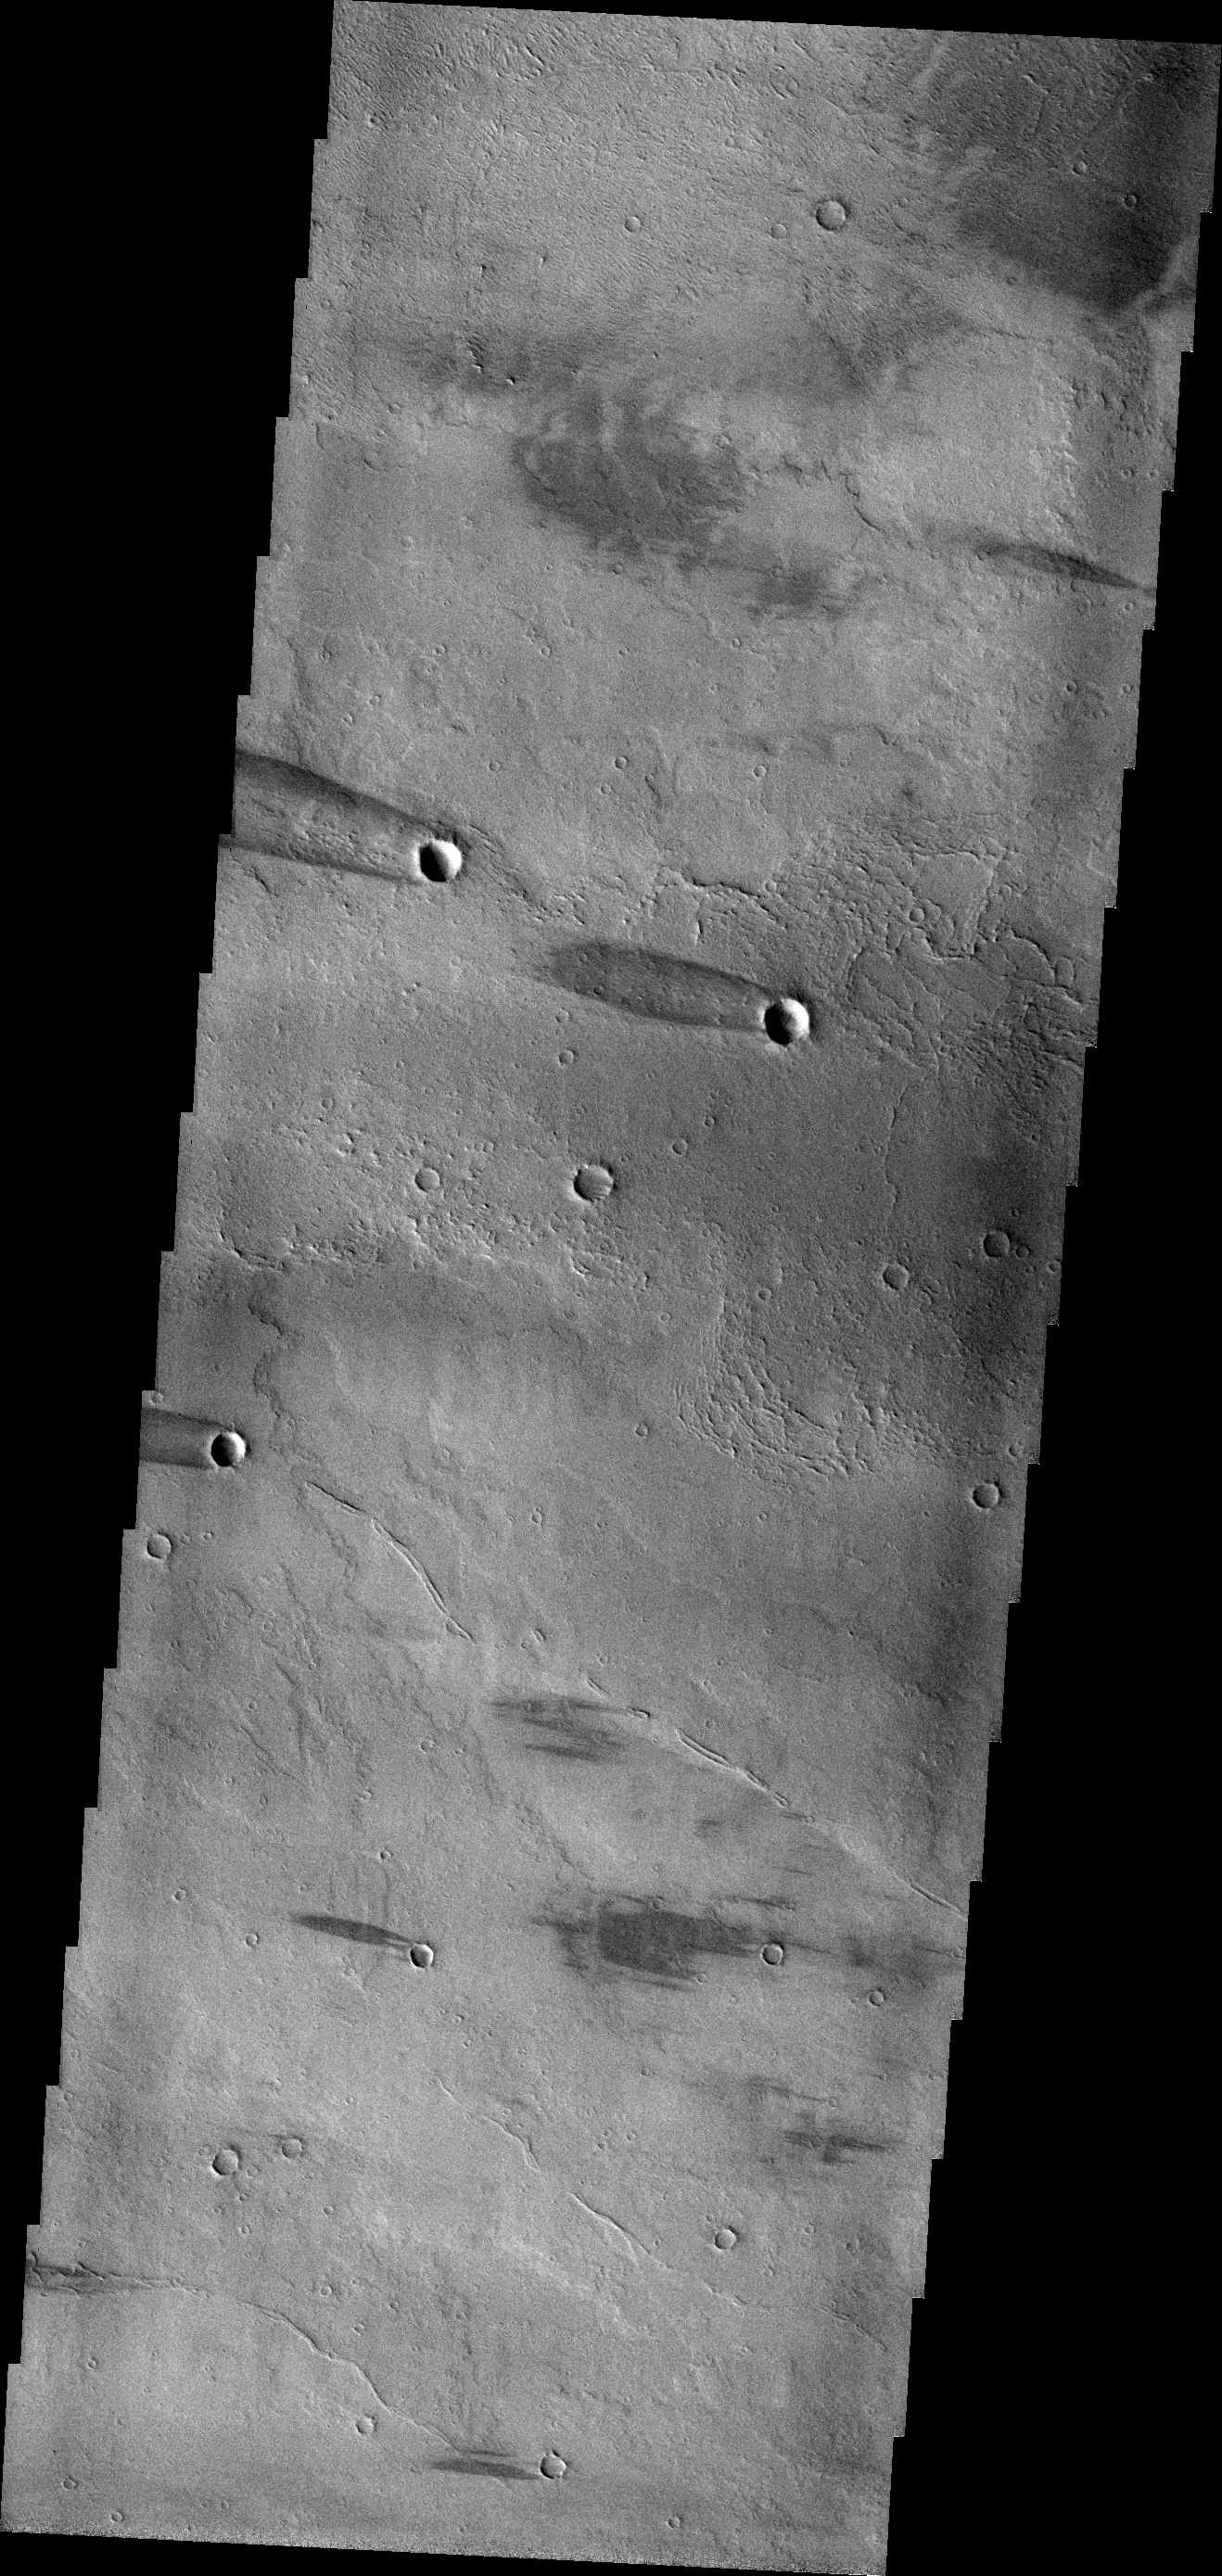

Windstreaks

This VIS image shows windstreaks on the volcanic plains of Daedalia Planum. The “tails” indicate winds blowing from east to west (right to left on the image).

Credit: NASA/JPL-Caltech/ASU